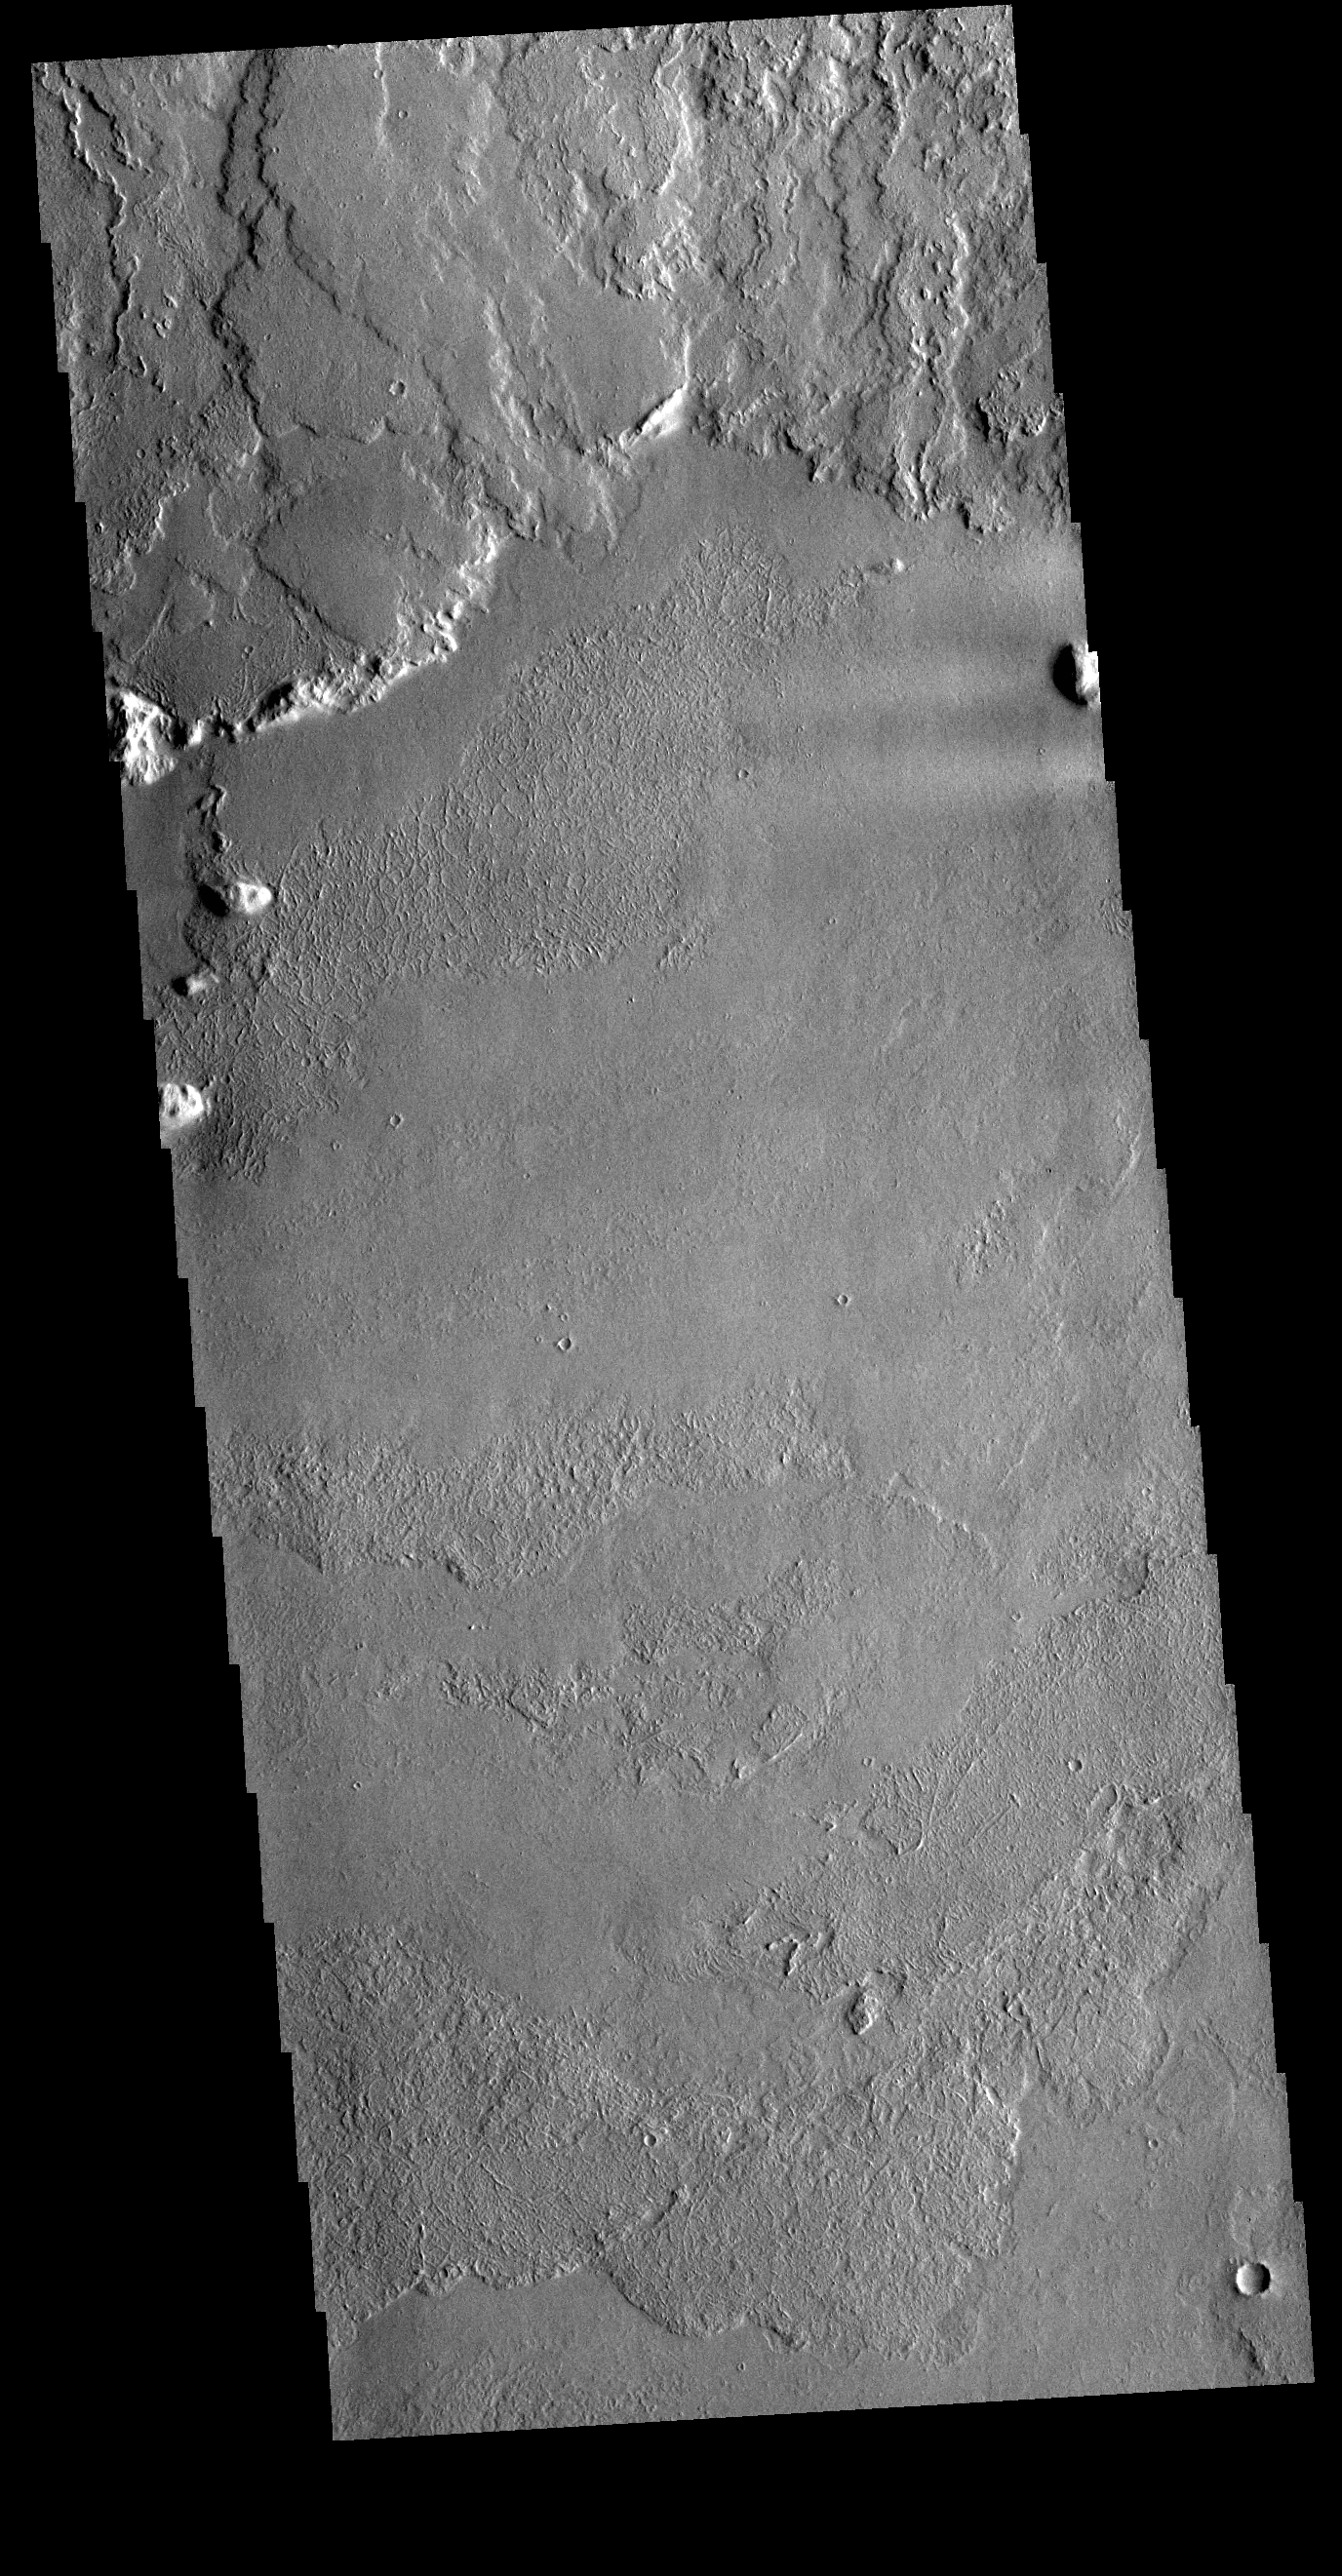

Olympus Mons Lava Flows

This VIS image shows the region where flank flows from Olympus Mons (top of image) meet the surrounding lava plains.

Credit: NASA/JPL-Caltech/ASU